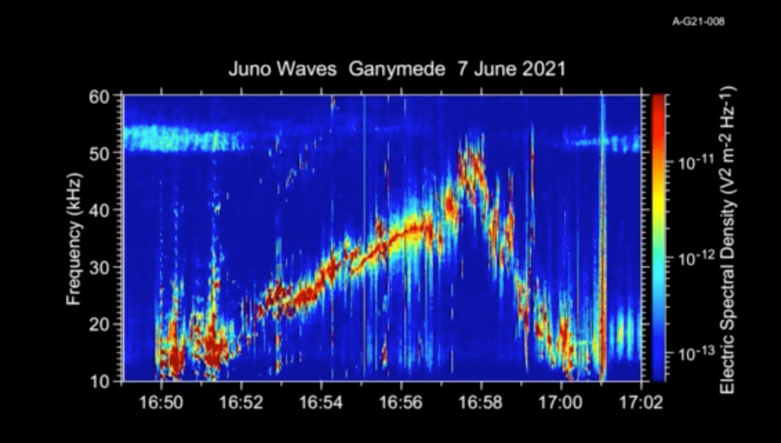

Audio of Juno’s Ganymede Flyby

This 50-second animation provides an auditory as well as visual glimpse at data collected by Juno’s Waves instrument as the spacecraft flew past the Jovian moon Ganymede on June 7, 2021. The abrupt change to higher frequencies around the midpoint of the recording represents the spacecraft’s move from one region of Ganymede’s magnetosphere to another.

The audio track is made by shifting the frequency of those emissions – which range from 10 to 50 kHz – into the lower audio range.

The animation is shorter than the duration of Juno’s flyby because the Waves data is edited onboard to reduce telemetry requirements.

Credit: NASA/JPL-Caltech/SwRI/Univ of Iowa